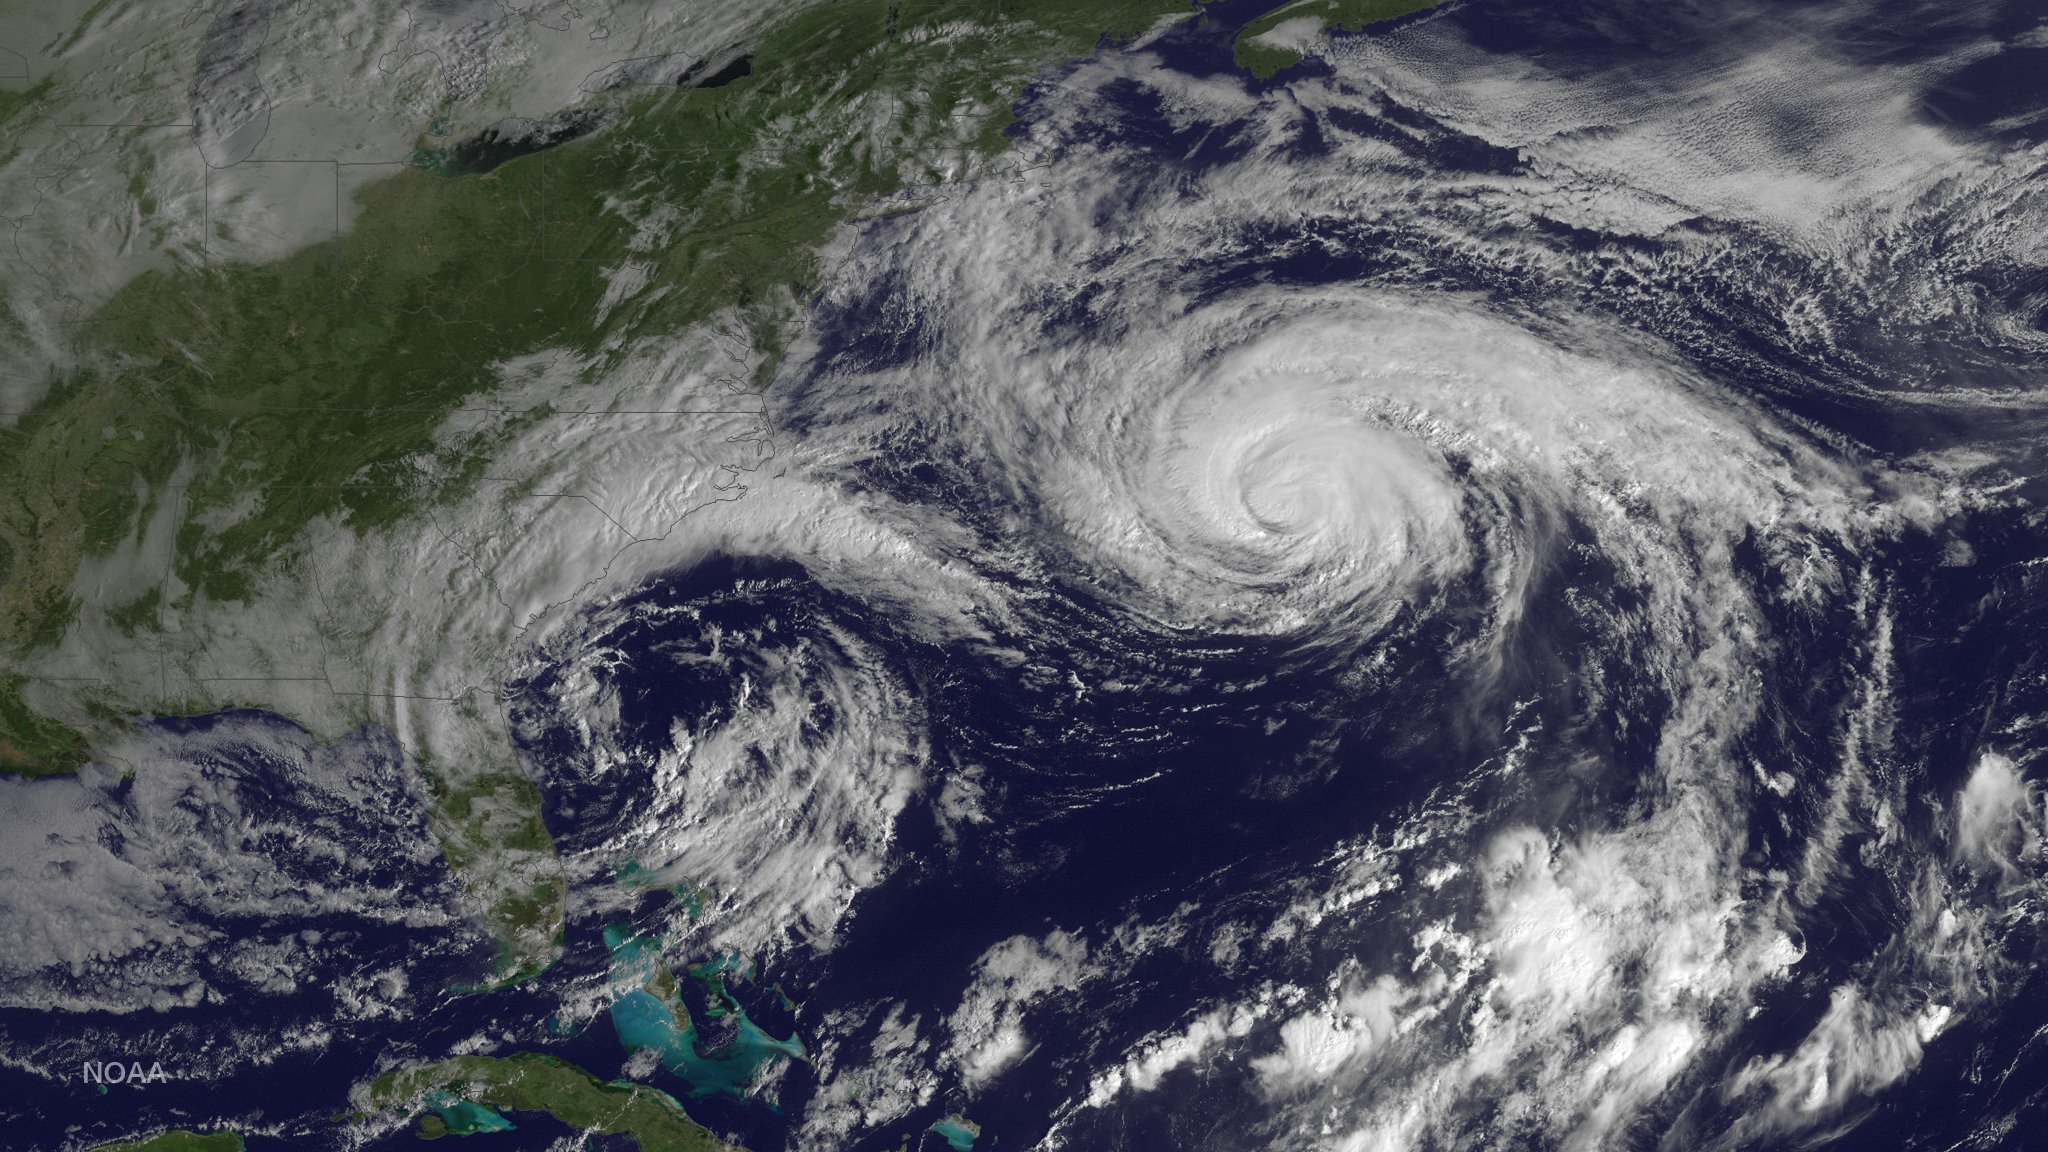

Hurricane Joaquin North of Bermuda

Hurricane Joaquin is seen in the Atlantic Ocean north of Bermuda in this image taken by GOES East at 1315 UTC (9:15 a.m. EDT) on October 5, 2015.

Credit: NASA/NOAA via NOAA Environmental Visualization Laboratory Credit: NOAA/NASA GOES Project